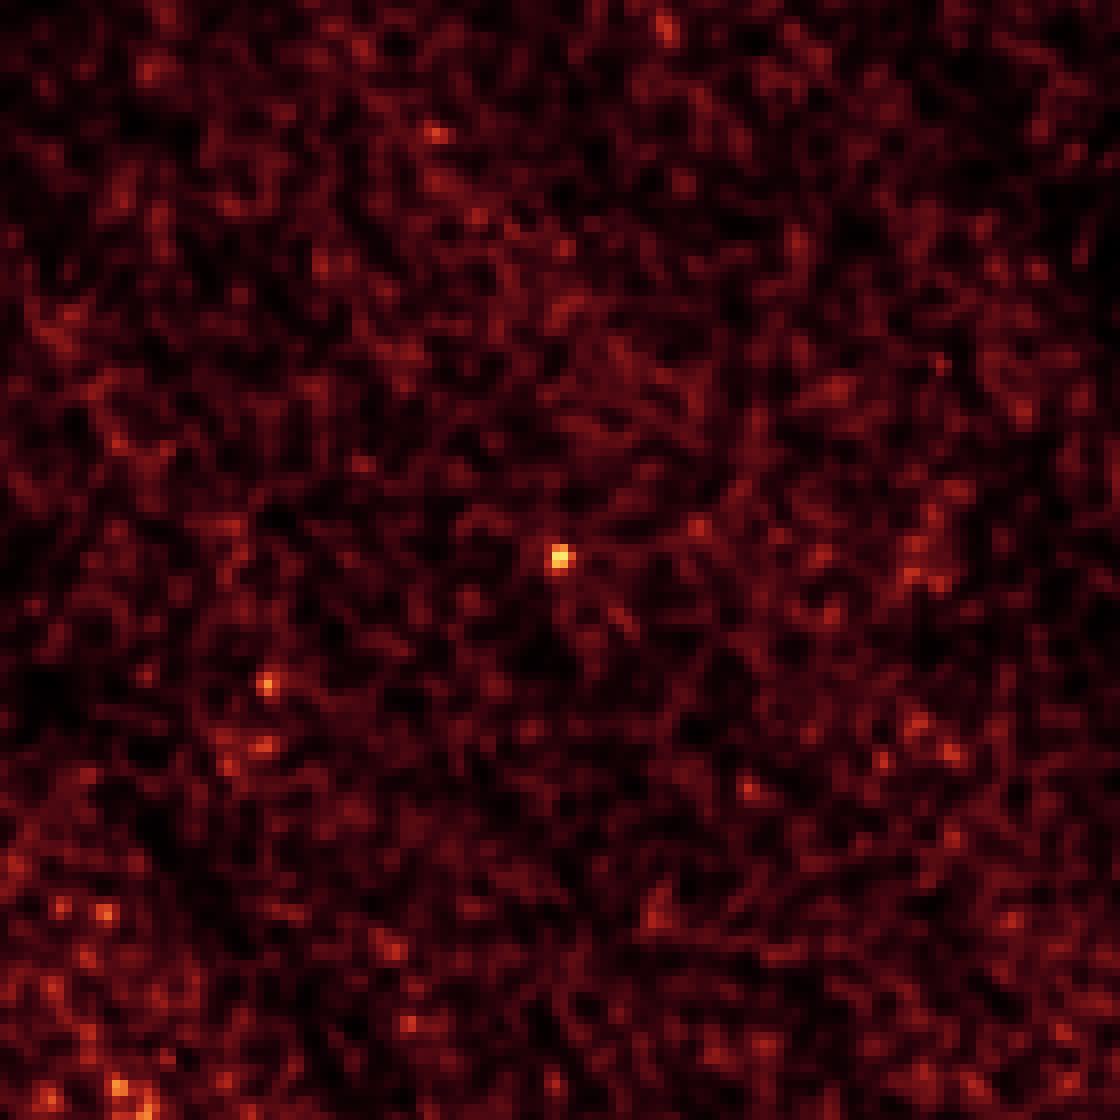

I Spy a Little Asteroid With My Infrared Eye

This image of asteroid 2011 MD was taken by NASA's Spitzer Space Telescope in Feb. 2014, over a period of 20 hours. The long observation, taken in infrared light, was needed to pick up the faint signature of the small asteroid (center of frame). The Spitzer observations helped narrow down the size of the space rock to roughly 20 feet (6 meters), making it one of a few candidates for NASA's proposed Asteroid Redirect Mission for which sizes are approximately known.

This image was taken by Spitzer's Infrared Array Camera at a wavelength of 4.5 microns.

Credit: NASA/JPL-Caltech/Northern Arizona University/SAO